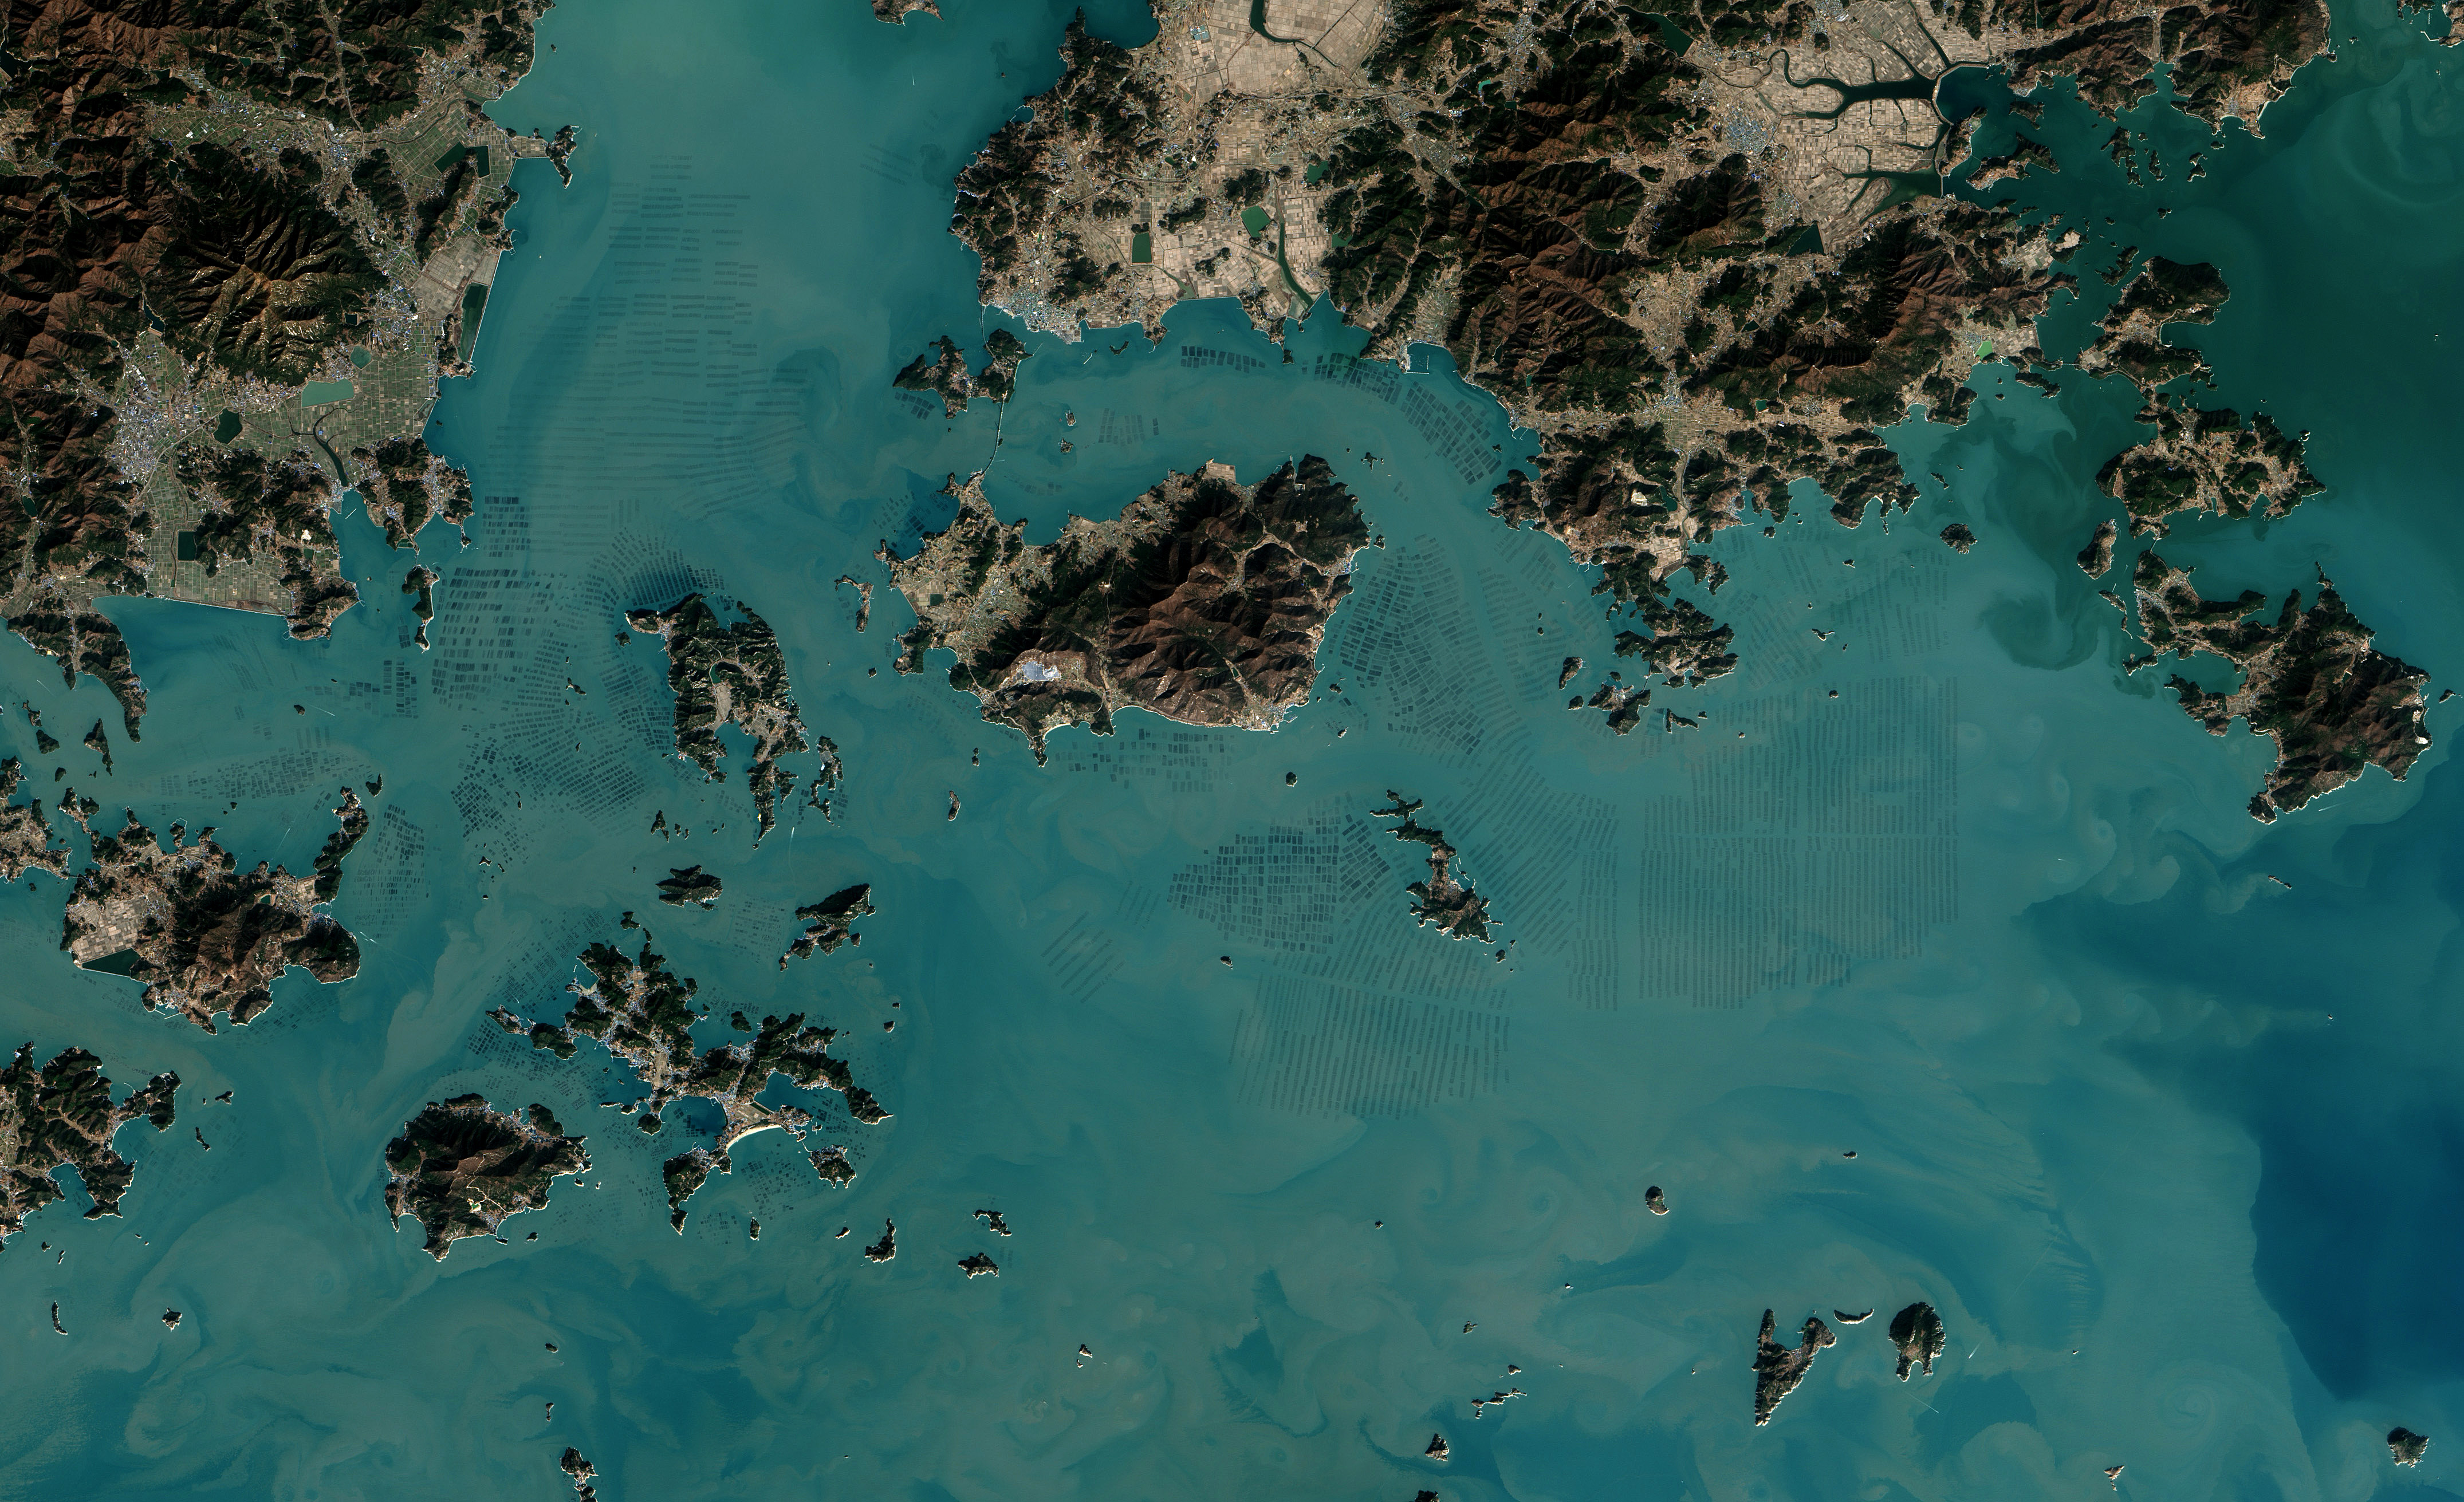

Seaweed Farms in South Korea [detail]

The dark squares that make up the checkerboard pattern in this image are fields of a sort—fields of seaweed. Along the south coast of South Korea, seaweed is often grown on ropes, which are held near the surface with buoys. This technique ensures that the seaweed stays close enough to the surface to get enough light during high tide but doesn’t scrape against the bottom during low tide. The Operational Land Imager (OLI) on Landsat 8 acquired this image of seaweed cultivation in the shallow waters around Sisan Island on January 31, 2014. Home to a thriving aquaculture industry, the south coast of South Korea produces about 90 percent of the country’s seaweed crop. The waters around Sisan are not the only place where aquaculture is common. View the large image to see how ubiquitous seaweed aquaculture is along the coast in Jeollanam-do, the southernmost province on the Korean peninsula. Two main types of seaweed are cultivated in South Korea: Undaria (known as miyeok in Korean, wakame in Japanese) and Pyropia (gim in Korean, nori in Japanese). Both types are used generously in traditional Korean, Japanese, and Chinese food. Since 1970, farmed seaweed production has increased by approximately 8 percent per year. Today, about 90 percent of all the seaweed that humans consume globally is farmed. That may be good for the environment. In comparison to other types of food production, seaweed farming has a light environmental footprint because it does not require fresh water or fertilizer. NASA Earth Observatory image by Jesse Allen, using Landsat data from the U.S. Geological Survey.

Credit: NASA Earth Observatory